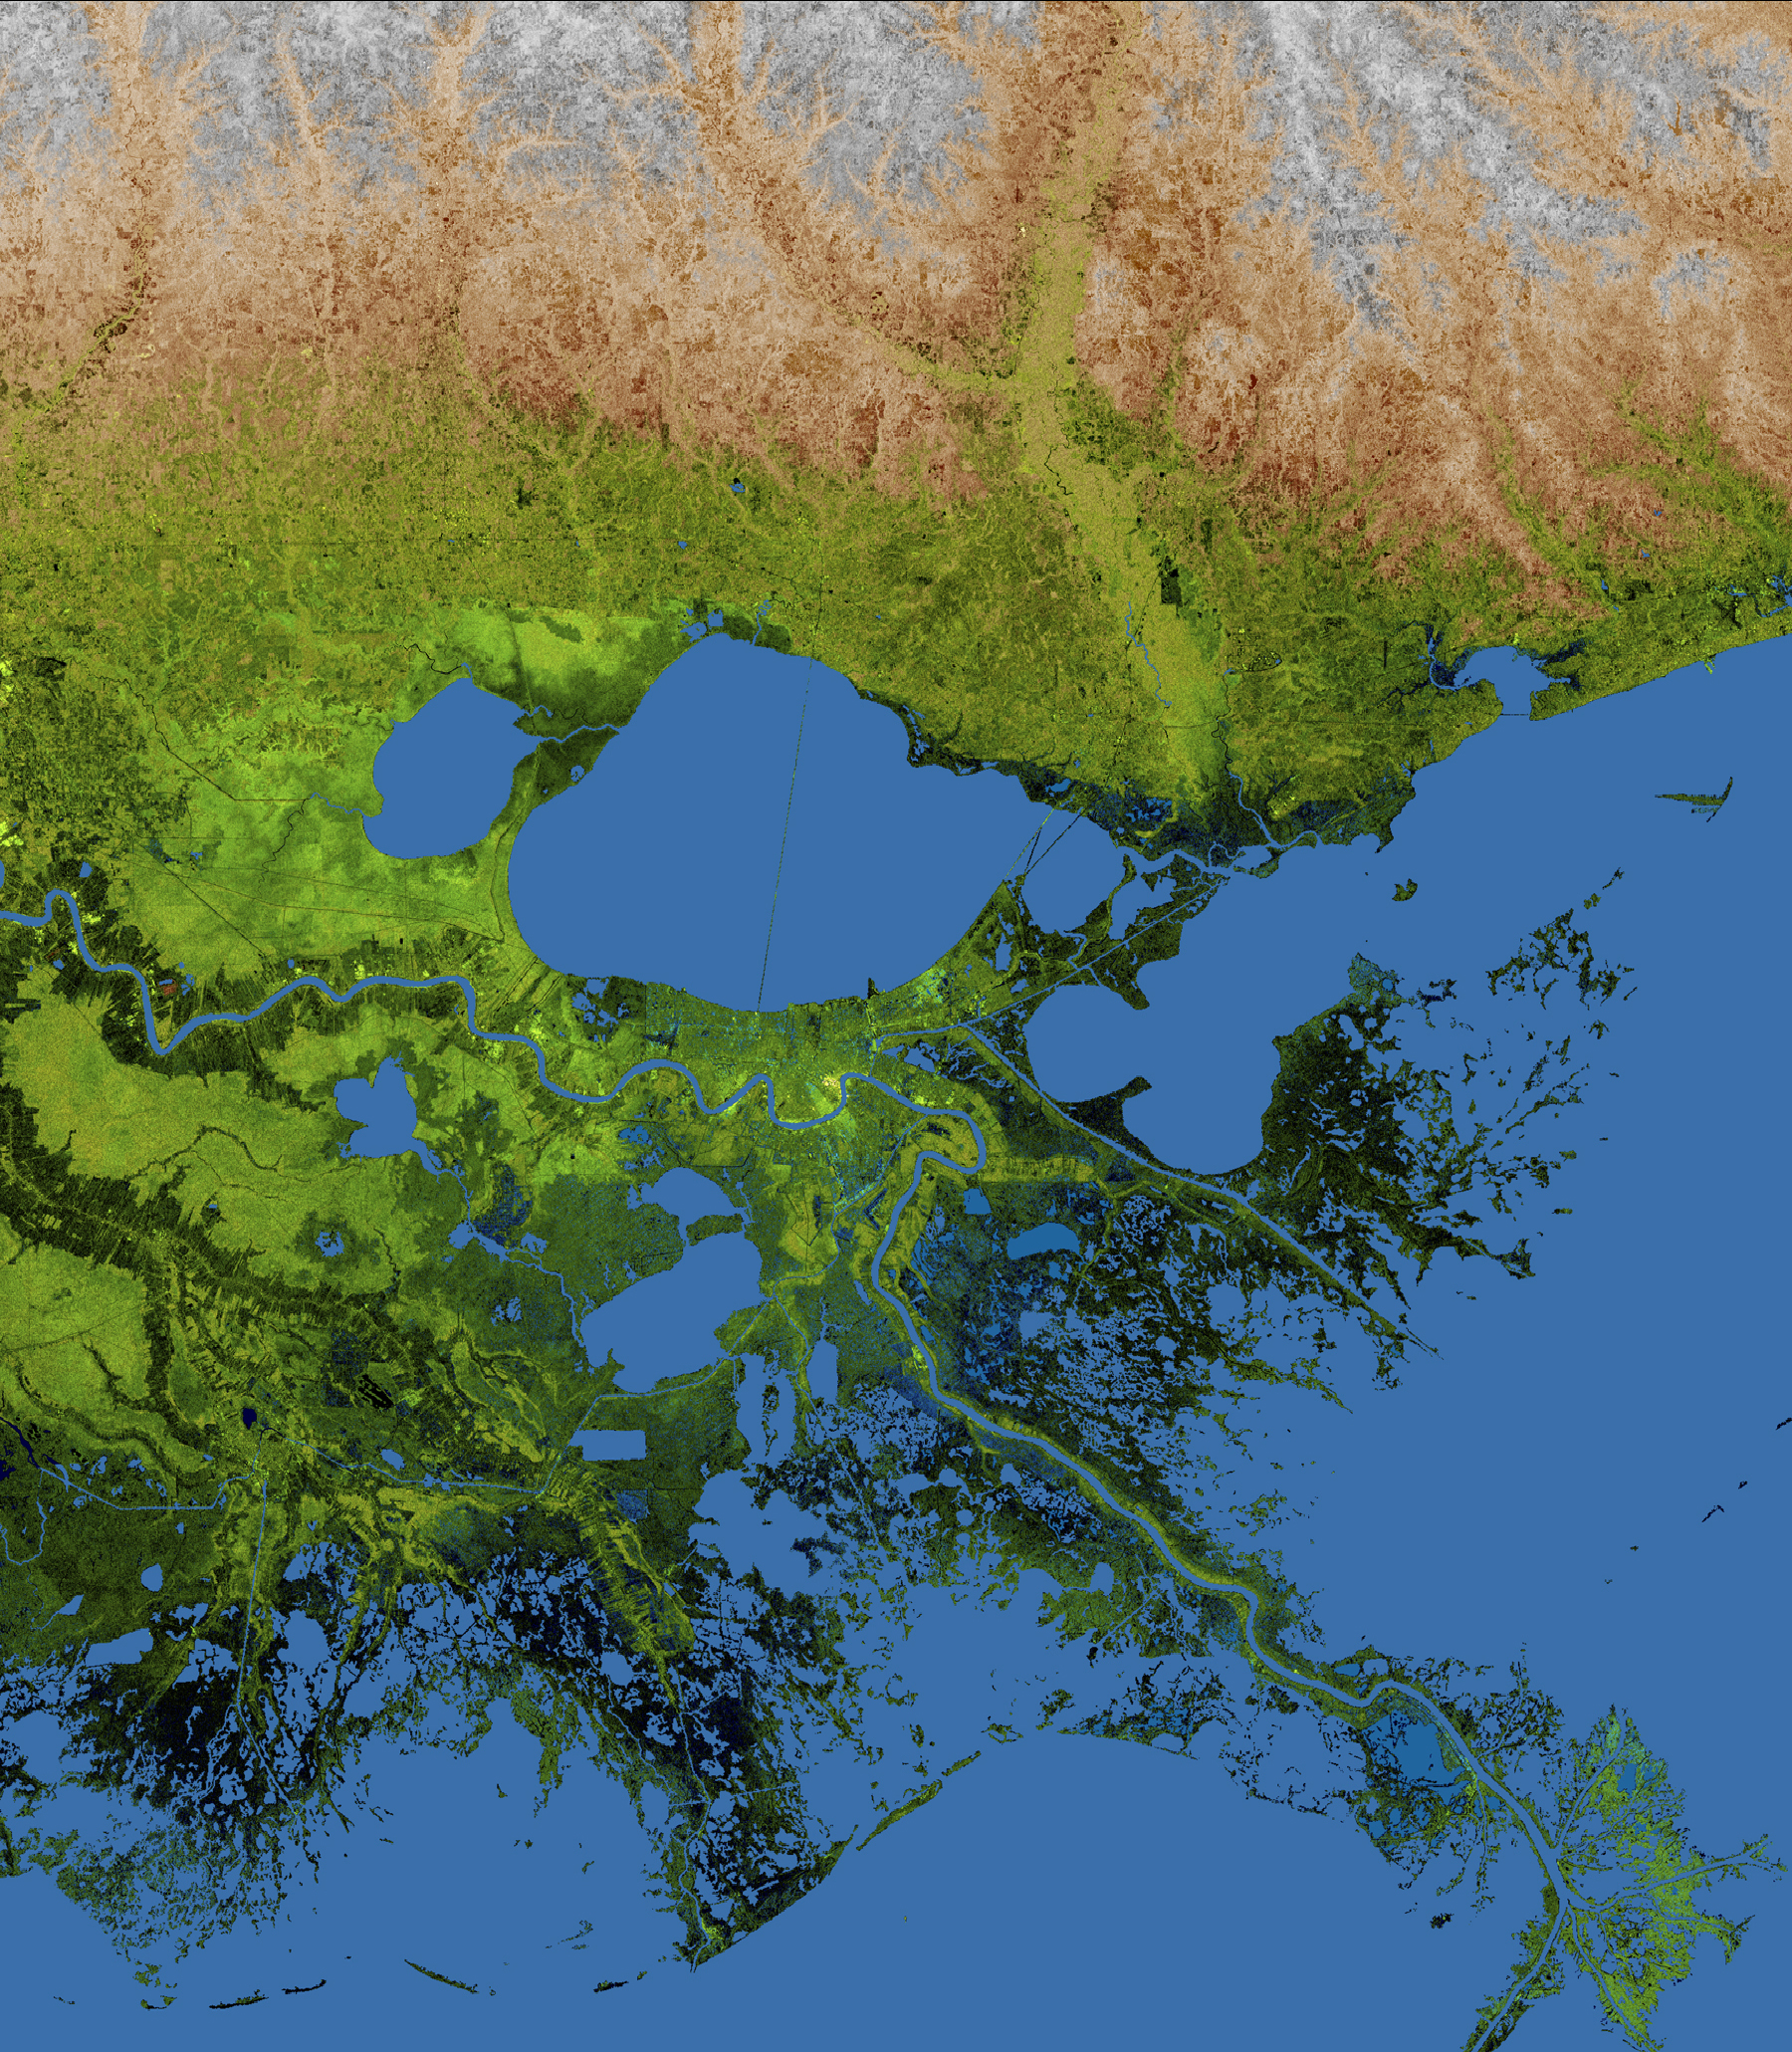

Mississippi Delta, Radar Image with Colored Height

About the animation: This simulated view of the potential effects of storm surge flooding on Lake Pontchartrain and the New Orleans area was generated with data from the Shuttle Radar Topography Mission. Although it is protected by levees and sea walls against storm surges of 18 to 20 feet, much of the city is below sea level, and flooding due to storm surges caused by major hurricanes is a concern. The animation shows regions that, if unprotected, would be inundated with water. The animation depicts flooding in one-meter increments.

About the image: The geography of the New Orleans and Mississippi delta region is well shown in this radar image from the Shuttle Radar Topography Mission. In this image, bright areas show regions of high radar reflectivity, such as from urban areas, and elevations have been coded in color using height data also from the mission. Dark green colors indicate low elevations, rising through yellow and tan, to white at the highest elevations.

New Orleans is situated along the southern shore of Lake Pontchartrain, the large, roughly circular lake near the center of the image. The line spanning the lake is the Lake Pontchartrain Causeway, the world’s longest over water highway bridge. Major portions of the city of New Orleans are below sea level, and although it is protected by levees and sea walls, flooding during storm surges associated with major hurricanes is a significant concern.

Data used in this image were acquired by the Shuttle Radar Topography Mission aboard the Space Shuttle Endeavour, launched on Feb. 11, 2000. The mission used the same radar instrument that comprised the Spaceborne Imaging Radar-C/X-Band Synthetic Aperture Radar that flew twice on the Space Shuttle Endeavour in 1994. The Shuttle Radar Topography Mission was designed to collect 3-D measurements of the Earth’s surface. To collect the 3-D data, engineers added a 60-meter (approximately 200-foot) mast, installed additional C-band and X-band antennas, and improved tracking and navigation devices. The mission is a cooperative project between NASA, the National Geospatial-Intelligence Agency of the U.S. Department of Defense and the German and Italian space agencies. It is managed by NASA’s Jet Propulsion Laboratory, Pasadena, Calif., for NASA’s Science Mission Directorate, Washington, D.C.

Location: 30 degrees North latitude, 90 degrees East longitude
Orientation: North toward the top, Mercator projection
Size: 222.6 by 192.8 kilometers (138.3 by 119.8 miles)
Image Data: Radar image and colored Shuttle Radar Topography Mission elevation model
Date Acquired: February 2000

Credit: NASA/JPL/NGA